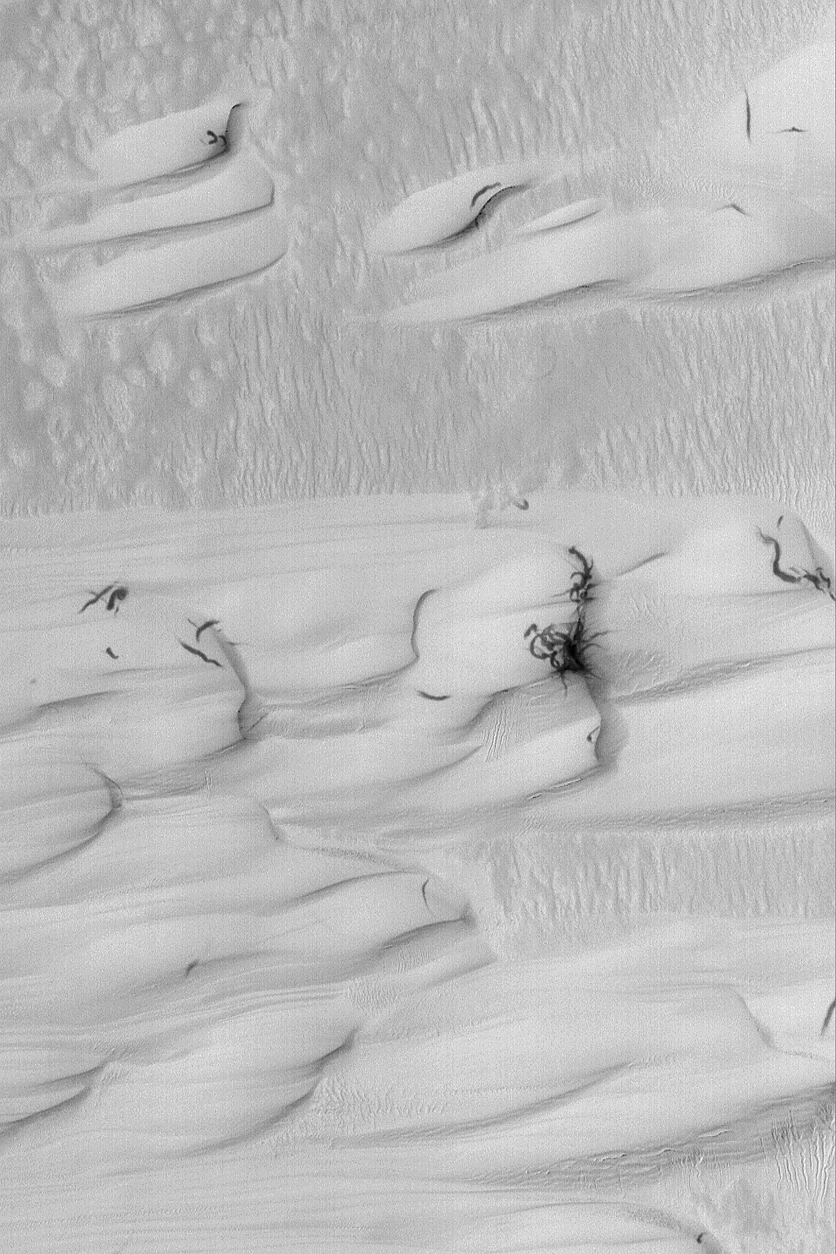

Galle Crater Dunes

6 January 2004
This Mars Global Surveyor (MGS) Mars Orbiter Camera (MOC) image shows sand dunes in southern Galle Crater, east of Argyre Planitia. The sand that comprises these dunes, like other dunes on Mars, is dark, but at the time this picture was acquired during early southern summer, the dunes were covered with a coating of bright dust. Occasional, passing dust devils or wind gusts created the dark streaks seen on a few of the dunes. The dunes are located near 51.9°S, 31.2°W. The image covers an area 3 km (1.9 mi) wide; sunlight illuminates the scene from the upper left.

Credit: NASA/JPL/Malin Space Science Systems